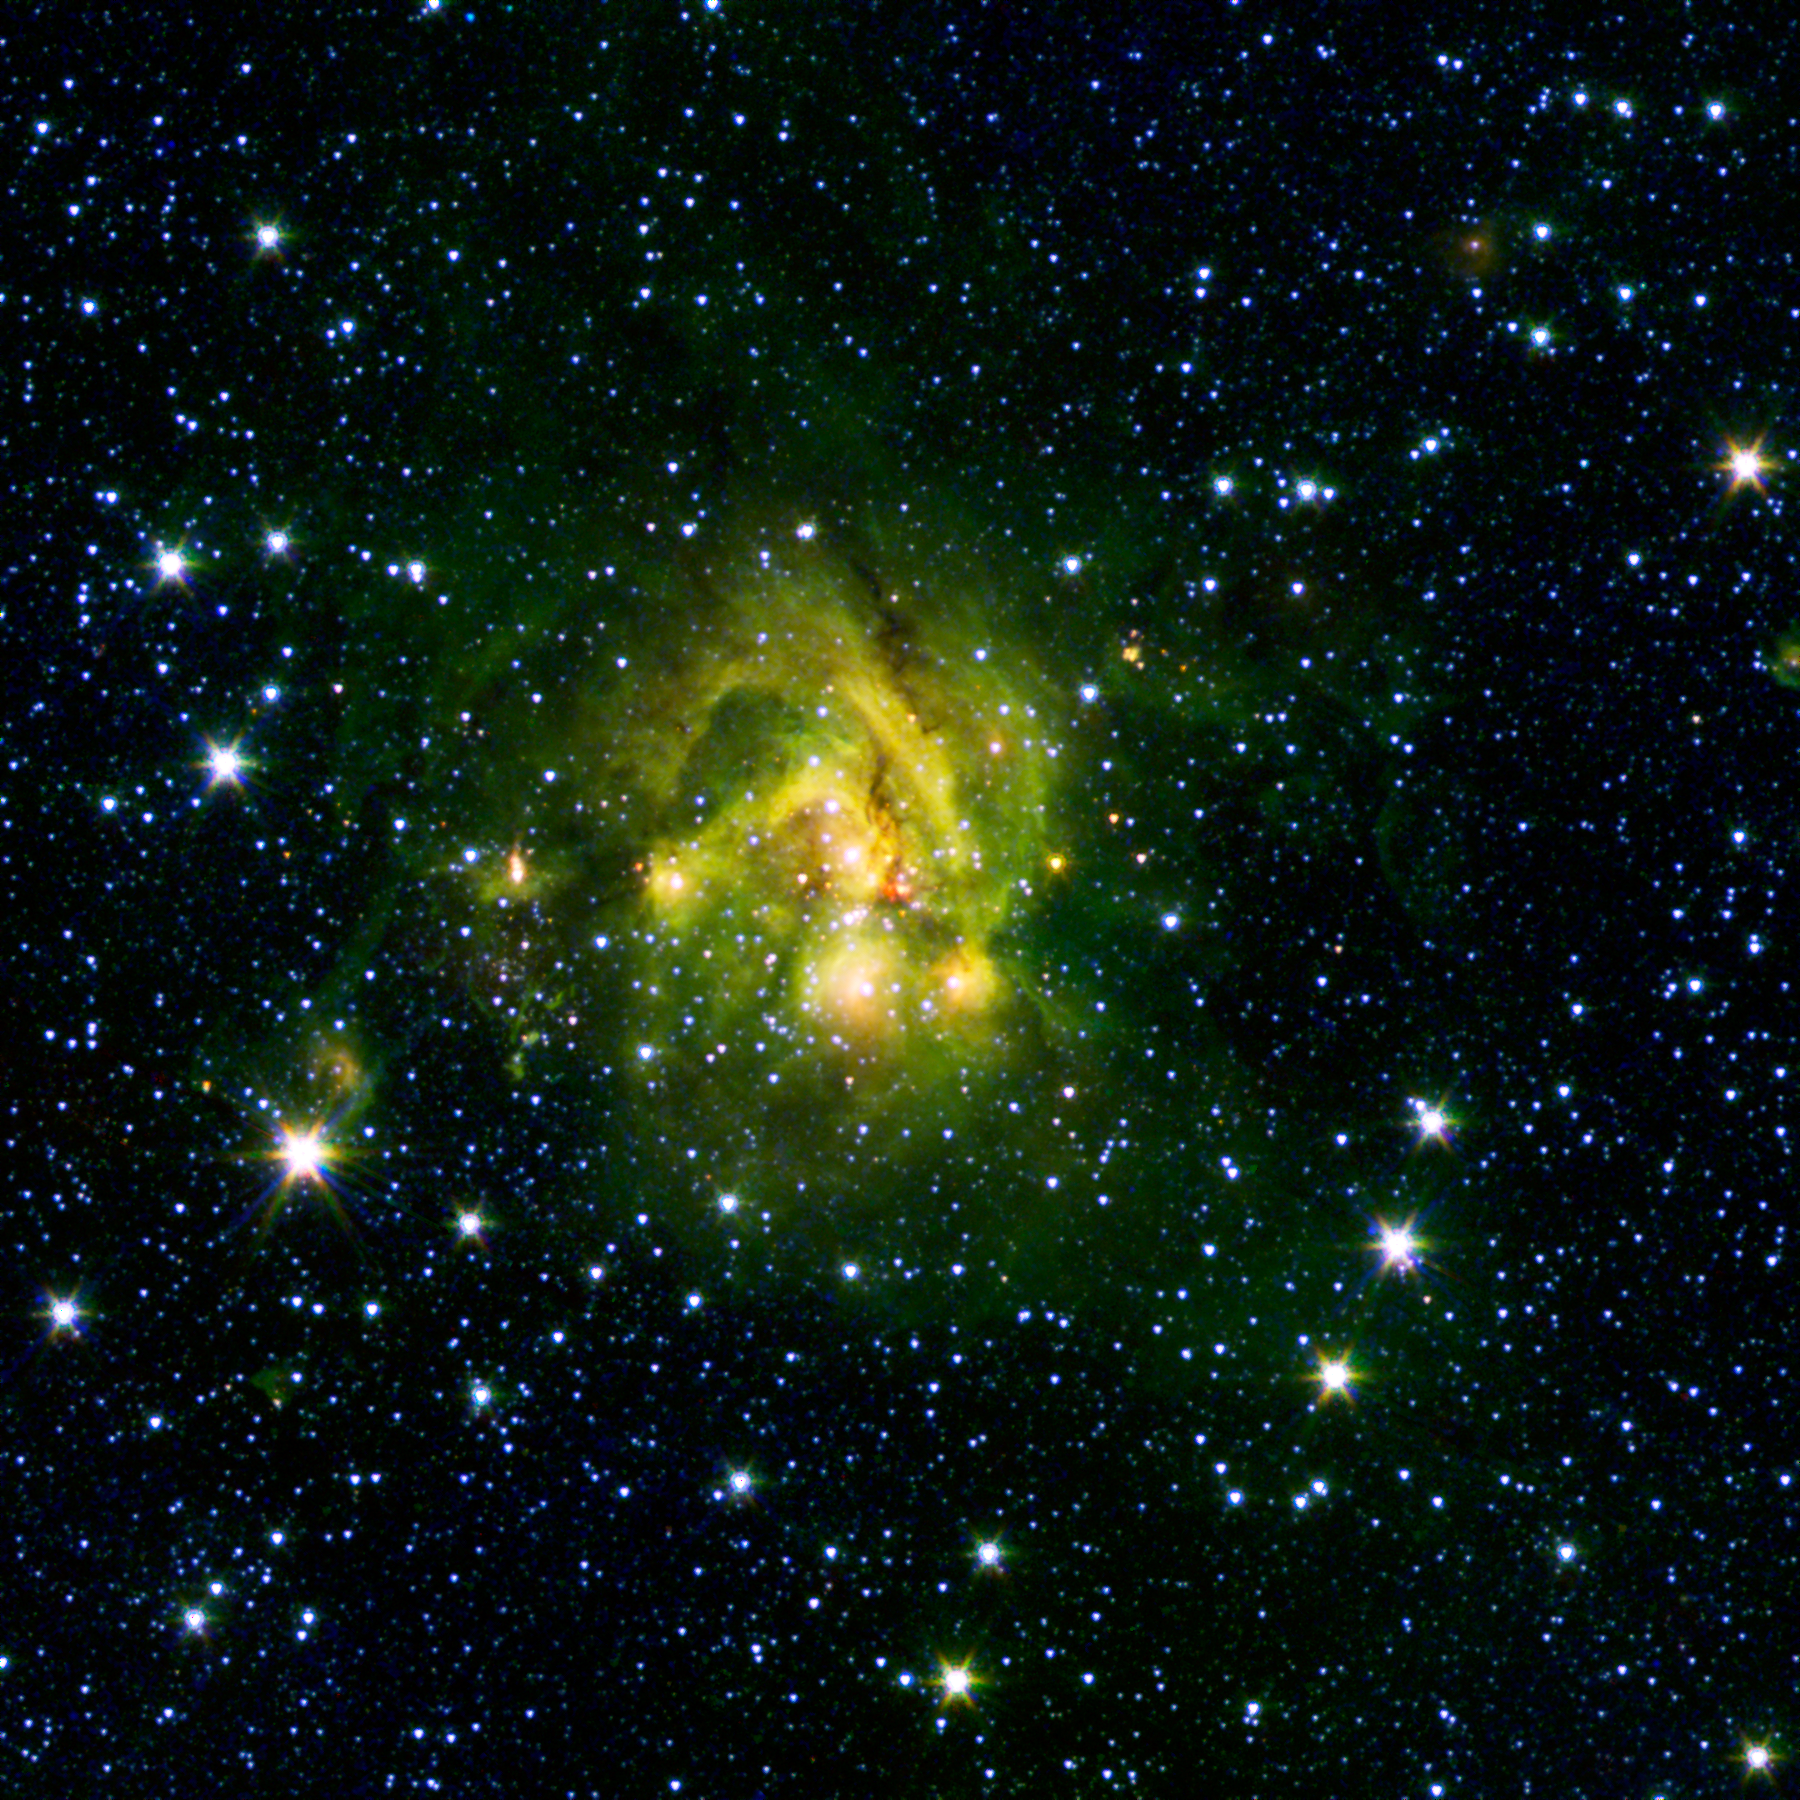

A Shocking Outflow

This image shows an outflow of gas from a new star as it jets from a space object dubbed IRAS 21078+5211. The reddish blob in its center, as picked up by the 4.5-micron infrared band on NASA’s Spitzer Space Telescope, contrasts nicely with the clouds, colored green here, that surround it. These so – called shocked outflows ram into the hydrogen gas around them and make it glow — a bright beacon in the lonely outskirts of the Milky Way.

This image is a combination of data from Spitzer and the Two-Micron All-Sky Survey (2MASS). The Spitzer data was taken after Spitzer’s liquid coolant ran dry in May 2009, marking the beginning of its “warm” mission. Light from Spitzer’s remaining infrared channels at 3.6 and 4.5 microns has been represented in green and red, respectively. 2MASS observations at 2.2 microns are blue.

Credit: NASA/JPL-Caltech/2MASS/SSI/University of Wisconsin